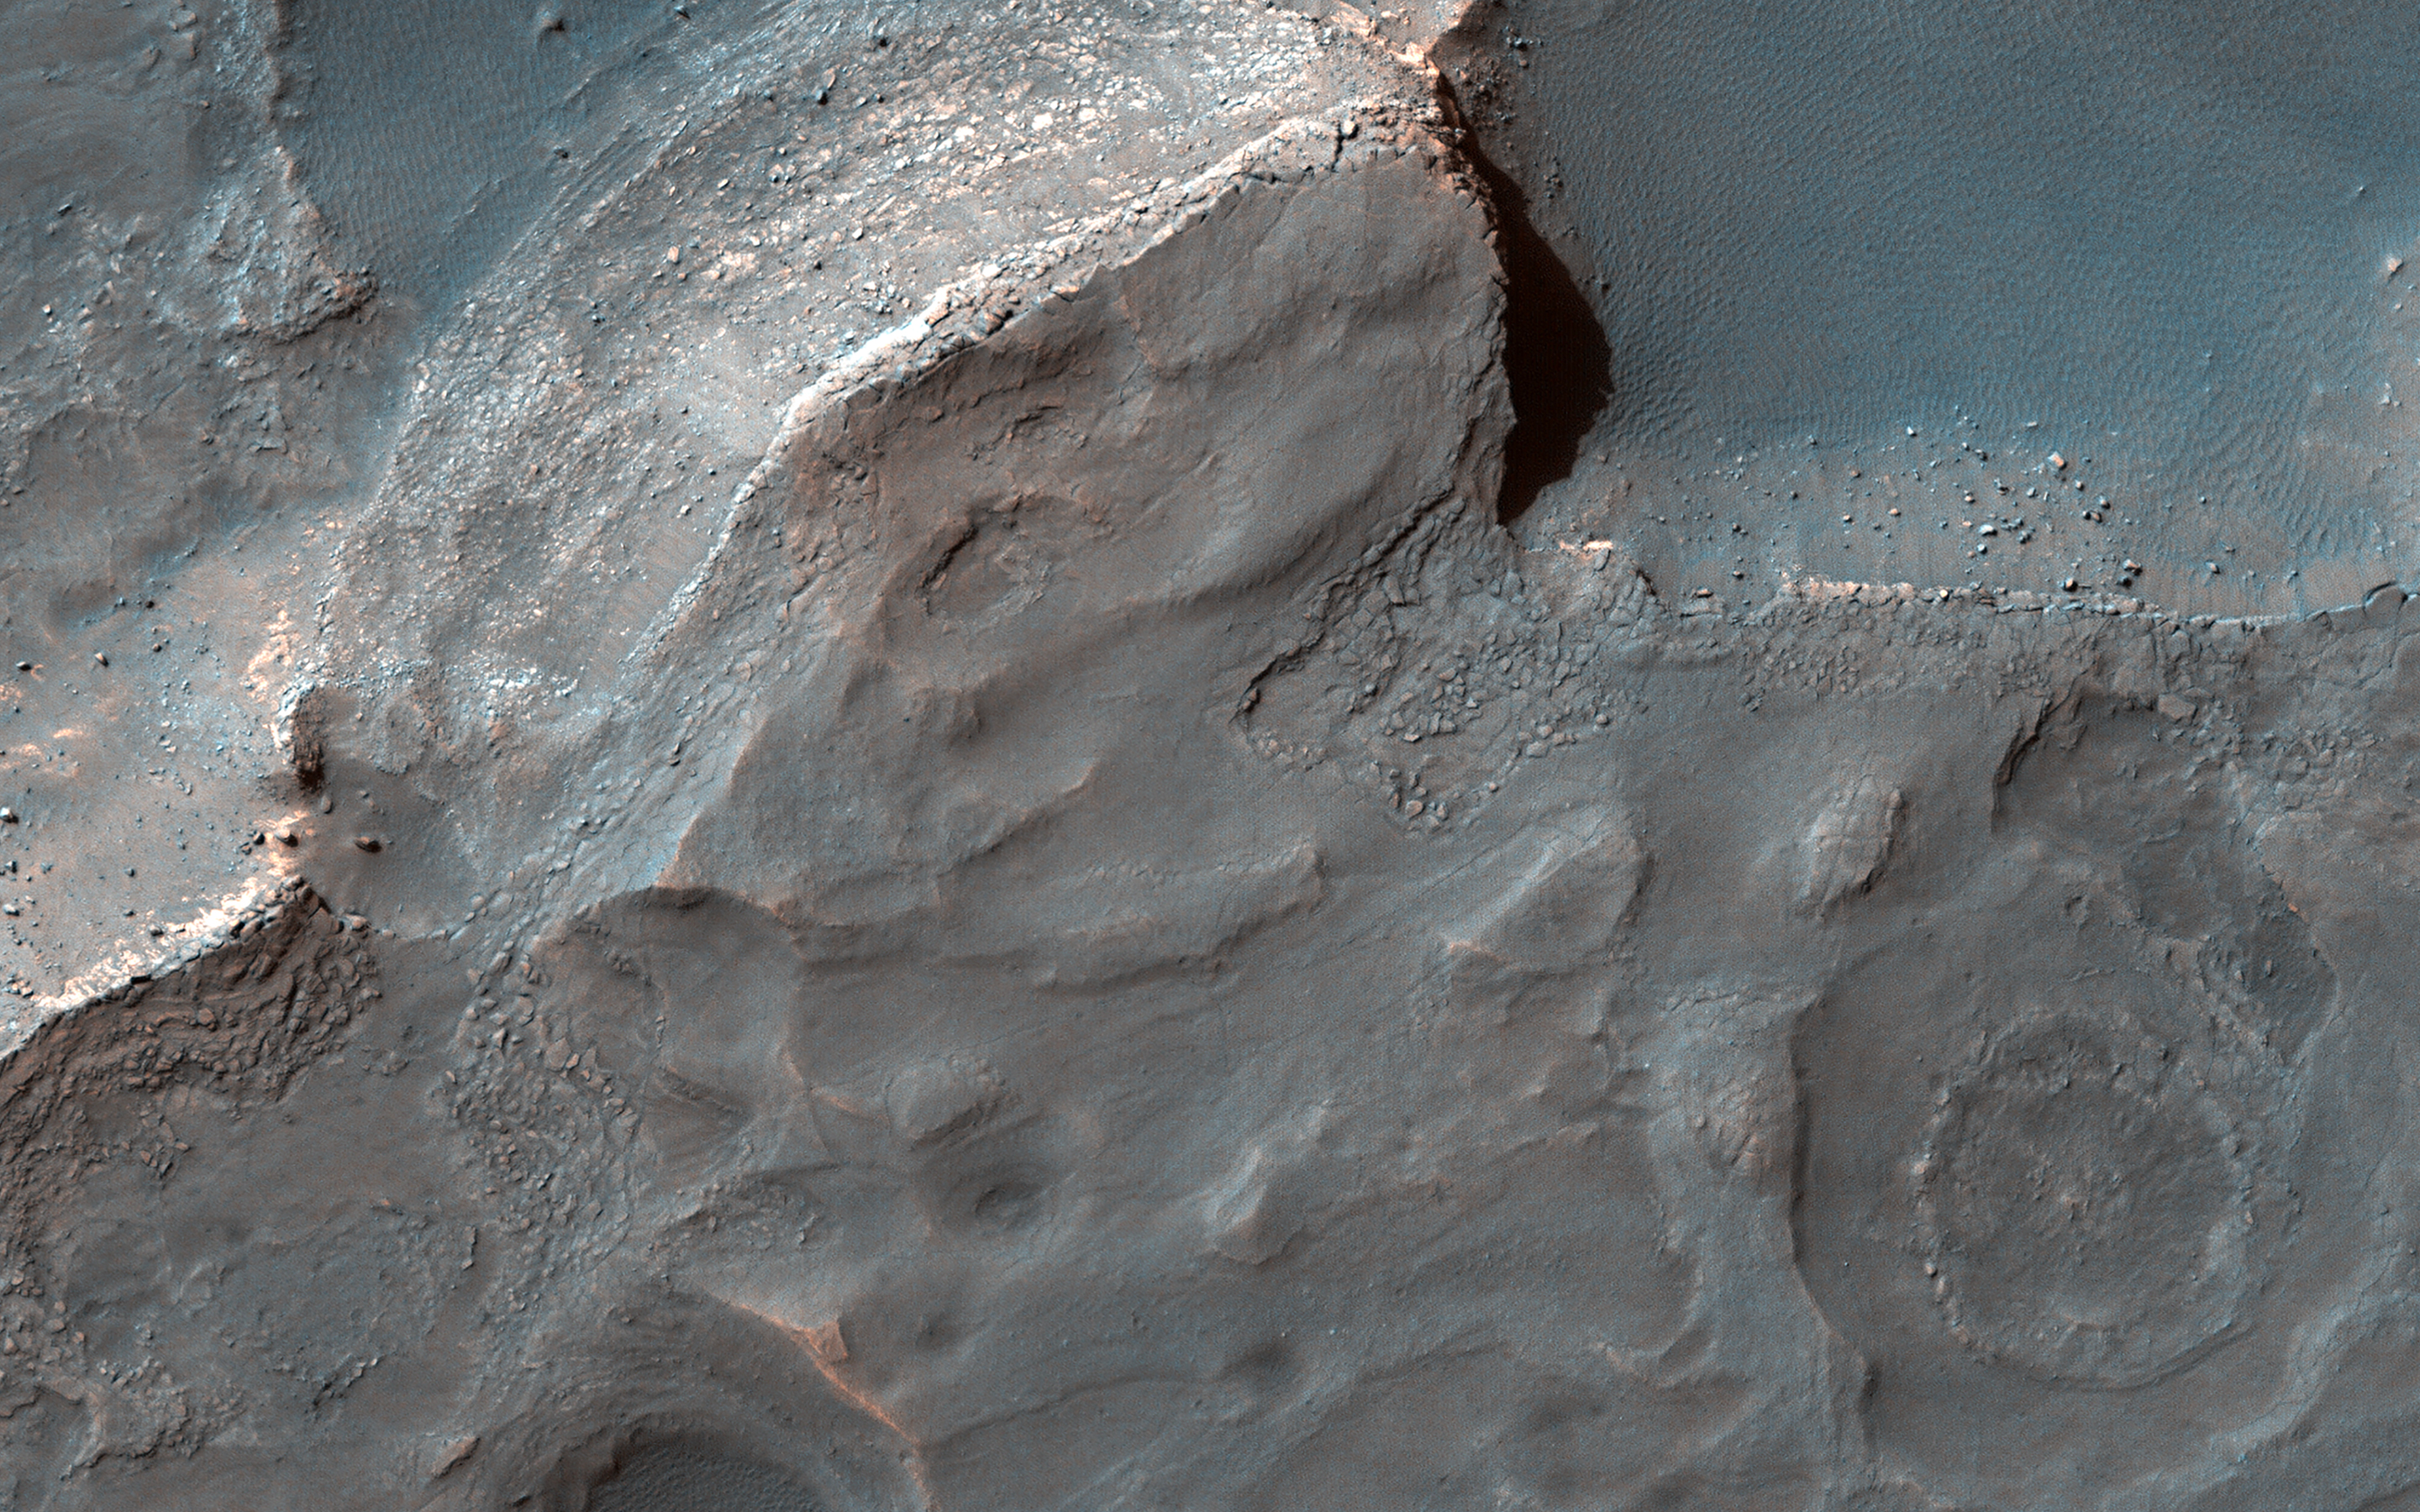

A Sedimentary Fan in Southeast Gale Crater

Gale Crater is well-known as the landing site of NASA’s Curiosity rover, which has explored the northwest crater floor since 2012. But the entire crater is full of fascinating geology, some beyond the rover’s reach.

This image covers a fan of sedimentary rock on the southeast crater floor. Ridges on the fan surface may be composed of coarse-grained sediment deposited in ancient streams. More recent wind erosion of the surrounding finer sediments could have left these channel deposits elevated in “inverted relief.” A closeup shows some of these ridges, as well as light-toned layers of sediment exposed along the fan edge.

The fan is also punctured by scattered circular impact craters. One of these craters appears to have a circular deposit of sedimentary rock filling its floor, suggesting that it formed during the span of time that streams were active here. Features like this help scientists to infer the geologic history of the region.

The map is projected here at a scale of 25 centimeters (9.8 inches) per pixel. (The original image scale is 27.5 centimeters [10.8 inches] per pixel [with 1 x 1 binning]; objects on the order of 82 centimeters [32.3 inches] across are resolved.) North is up.

This is a stereo pair with ESP_079844_1740.

The University of Arizona, in Tucson, operates HiRISE, which was built by Ball Aerospace & Technologies Corp., in Boulder, Colorado. NASA’s Jet Propulsion Laboratory, a division of Caltech in Pasadena, California, manages the Mars Reconnaissance Orbiter Project for NASA’s Science Mission Directorate, Washington.

Credit: NASA/JPL-Caltech/University of Arizona